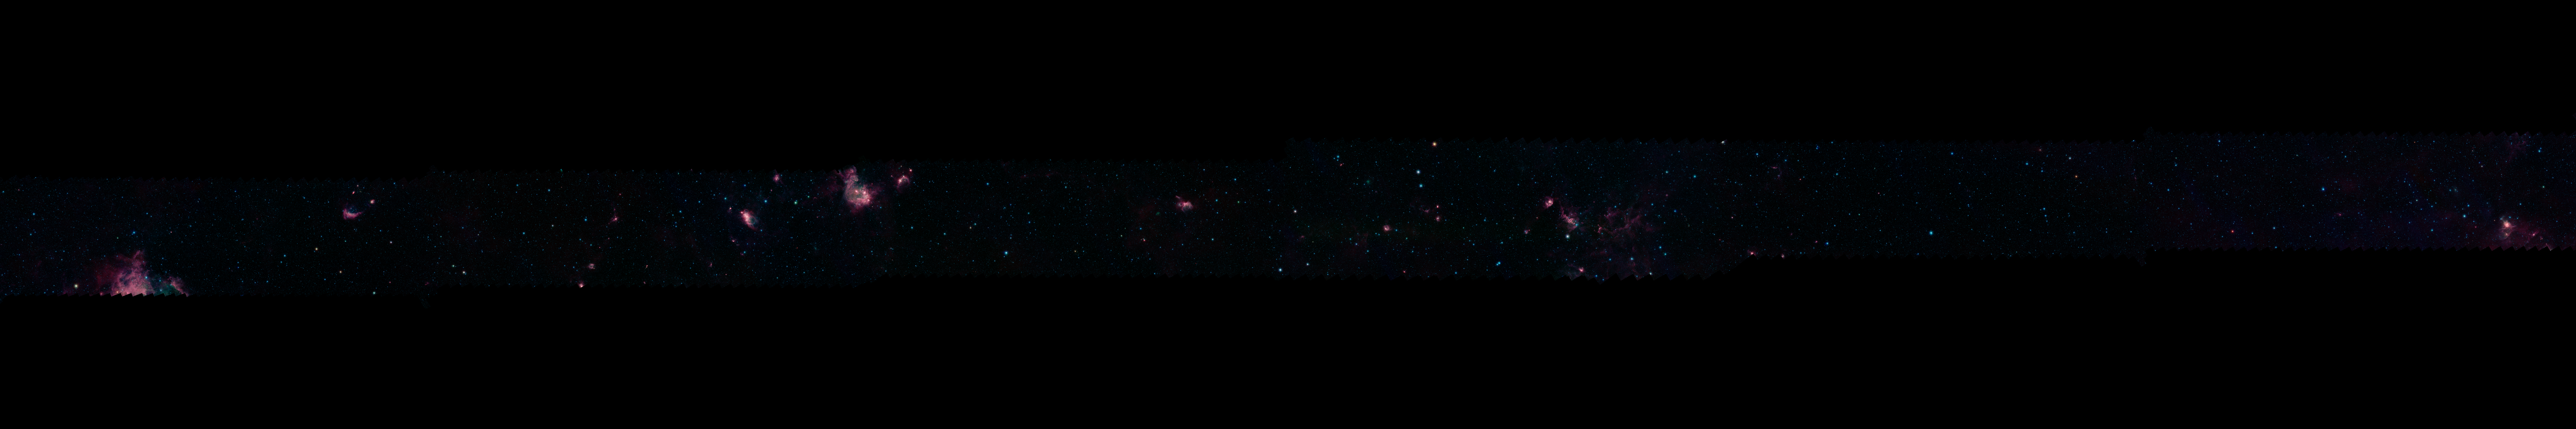

GLIMPSE 360 Longitude 180

Each of these panels shows 60 degrees of Spitzer's new 360-degree infrared view of our Milky Way Galaxy. The full 360-degree mosaic comes primarily from the GLIMPSE360 project, which stands for Galactic Legacy Mid-Plane Survey Extraordinaire. It consists of more than 2 million snapshots taken in infrared light over ten years, beginning in 2003 when Spitzer launched.

This infrared view reveals much more of the galaxy than can be seen in visible-light views. Whereas visible light is blocked by dust, infrared light from stars and other objects can travel through dust to reach Spitzer's detectors. For instance, when looking up at our night skies, we see stars that are an average of 1,000 light-years away; the rest are hidden. In Spitzer's mosaic, light from stars throughout the galaxy -- which stretches 100,000 light-years across -- shines through. The full 360-degree picture covers only about three percent of the sky, but includes more than half of the galaxy's stars and the majority of its star formation activity.

Blue stars seen in these images are relatively close to us, while the red color shows dusty areas of star formation. Throughout the galaxy, tendrils, bubbles and sculpted dust structures are apparent. These are the result of massive stars blasting out winds and radiation. Stellar clusters deeply embedded in gas and dust, green jets and other features related to the formation of young stars can also be seen for the first time. Dark filaments that show up in stark contrast to the bright background are areas of thick, cold dust that not even infrared light can penetrate.

For the full resolution view of this image, see http://www.spitzer.caltech.edu/glimpse360/downloads. (Warning: these files are very large - approximately 600mb - 1gb each)

Credit: NASA/JPL-Caltech/GLIMPSE Team